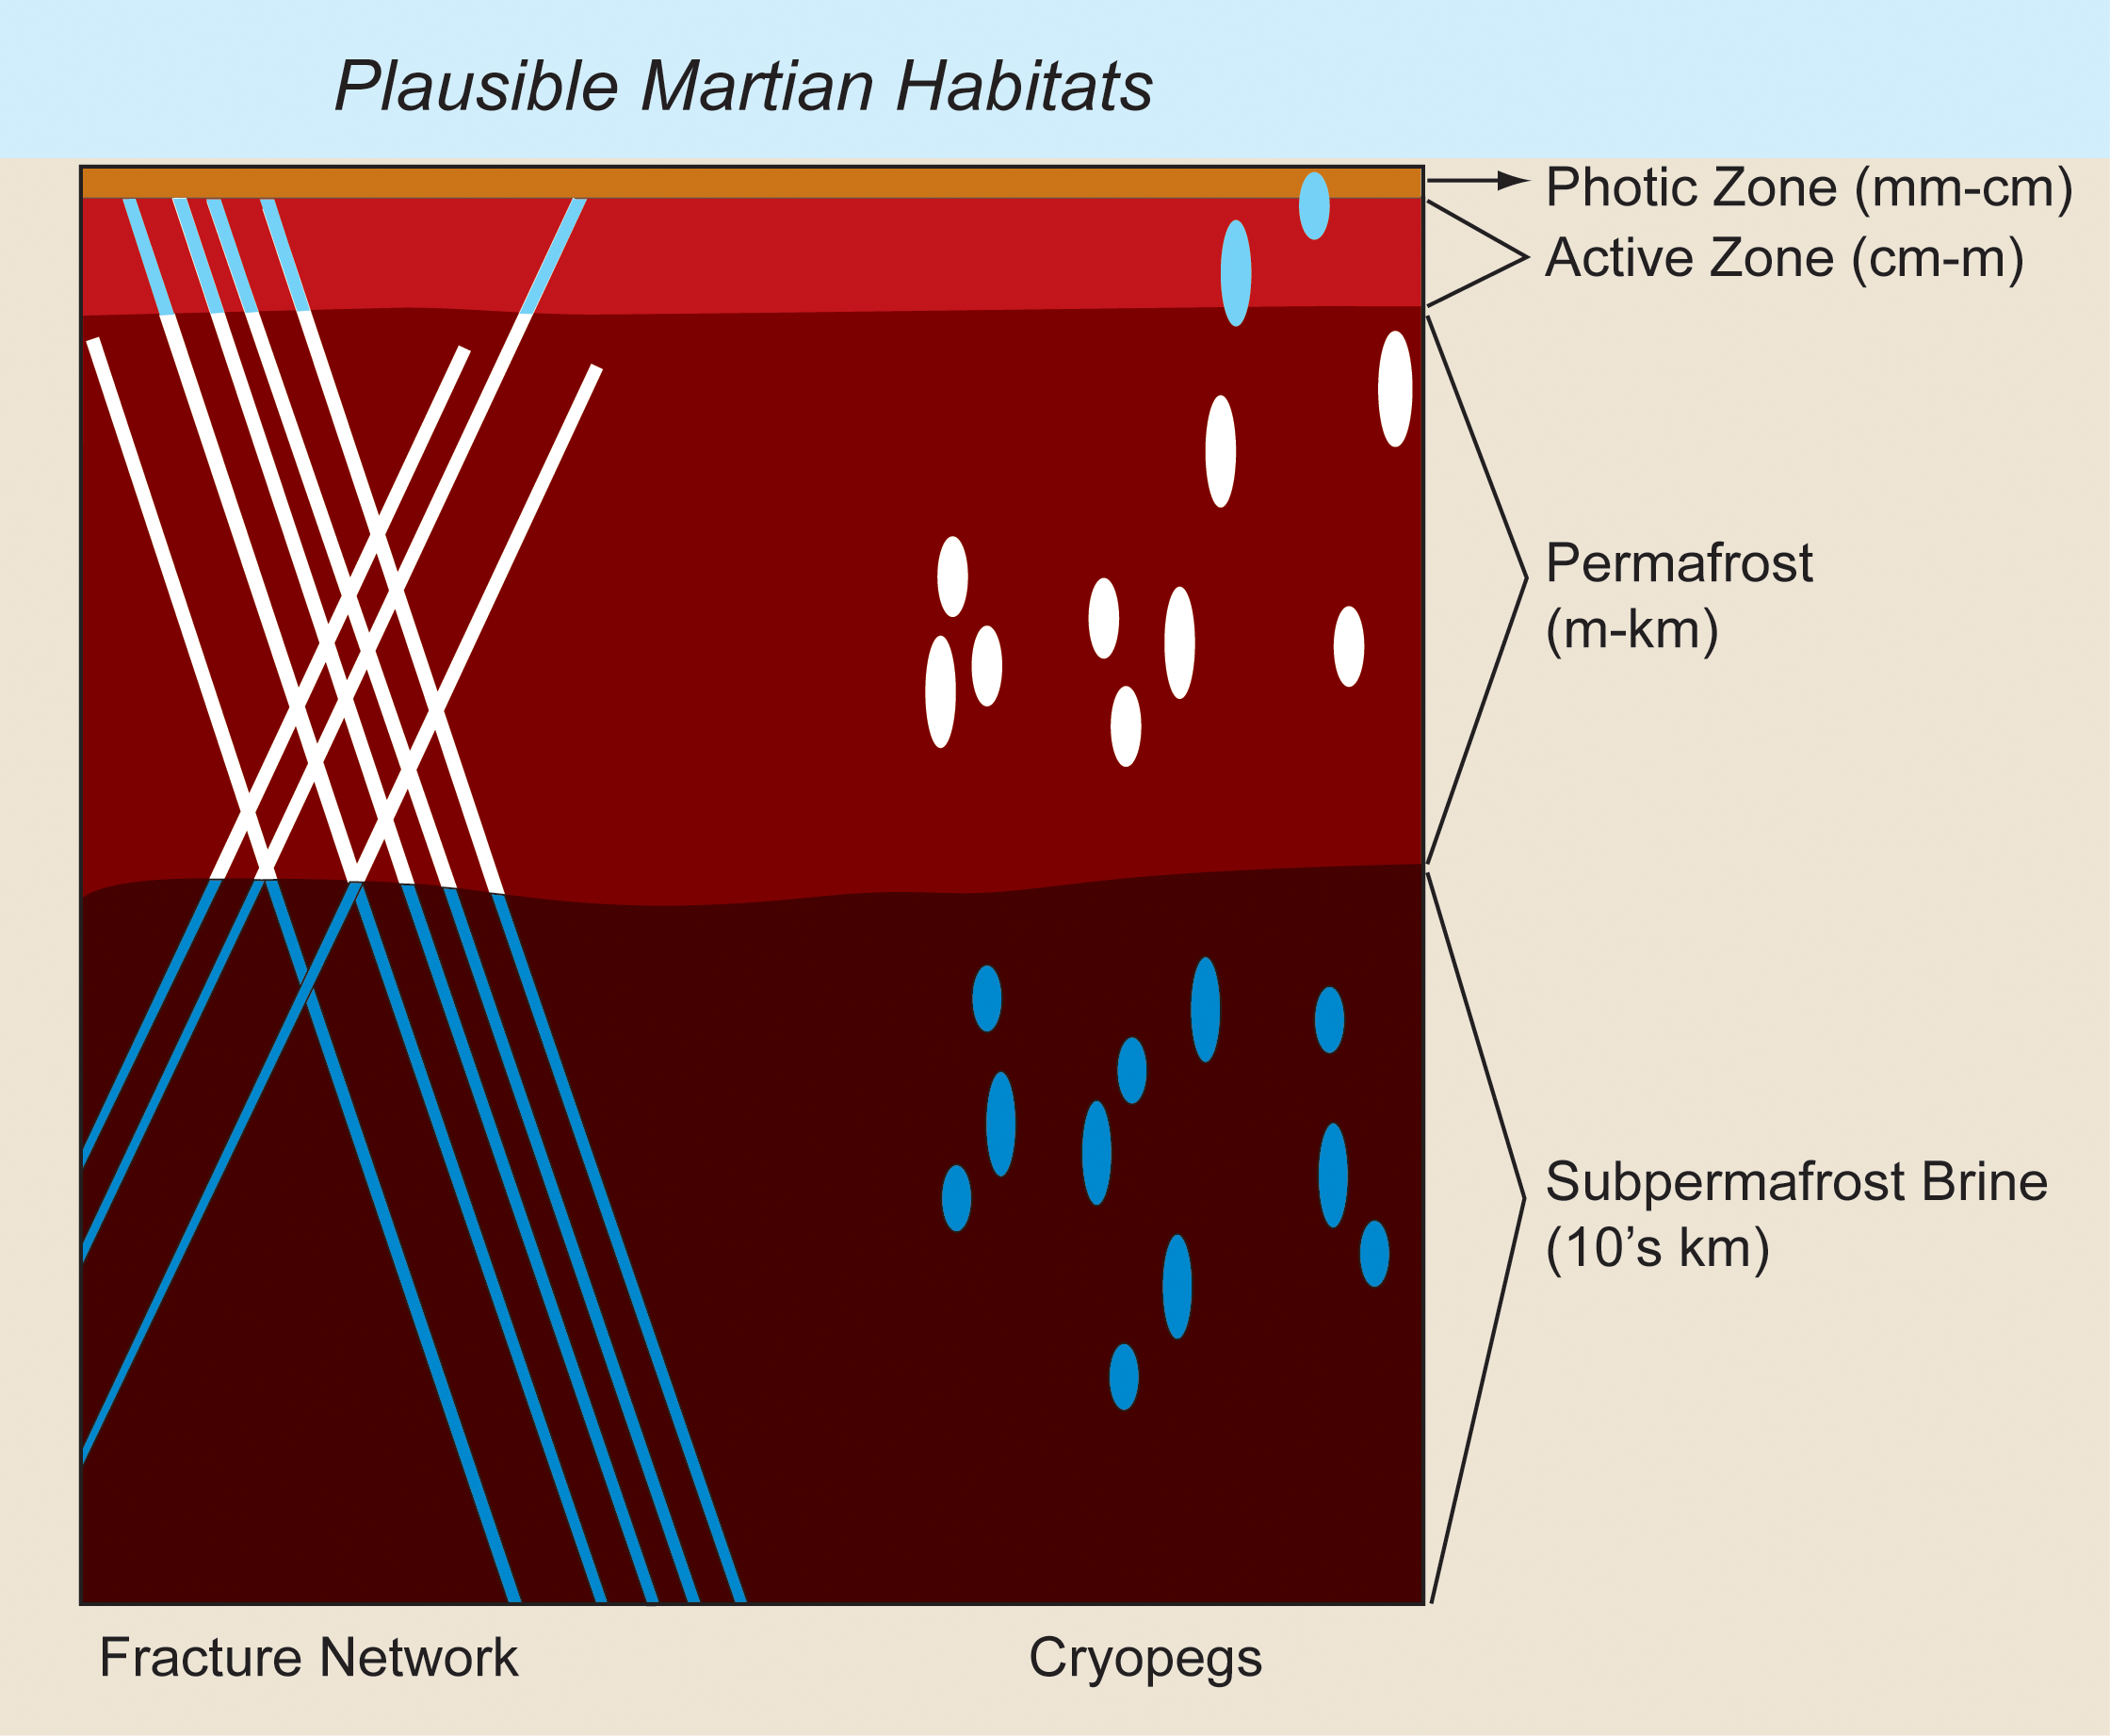

Plausible Martian Habitats

Unfrozen brine in cryopegs and fracture networks provides habitats for the survival and growth of organisms both within and under frozen rocky materials on Earth and, by analogy, could provide habitats on Mars. Cryopegs are isolated lenses or pockets of highly saline, liquid water that is permanently subzero (Celsius) in temperature due to chilling by the surrounding permafrost.

The search for unfrozen Martian niches has expanded with the discovery of seasonally recurring linear features on slopes which might or might not be associated with cryopegs.

On this graphic, mm-cm refers to depths below the ground surface of millimeters to centimeters in vertical scale (fractions of an inch); cm-m refers to depths of centimeters to meters scale (half an inch to several yards); m-km refers to depths of meters to kilometers scale (a yard to a few miles); and 10’s km refers to depth of tens of kilometers (several miles or more).

Credit: NASA/Indiana University